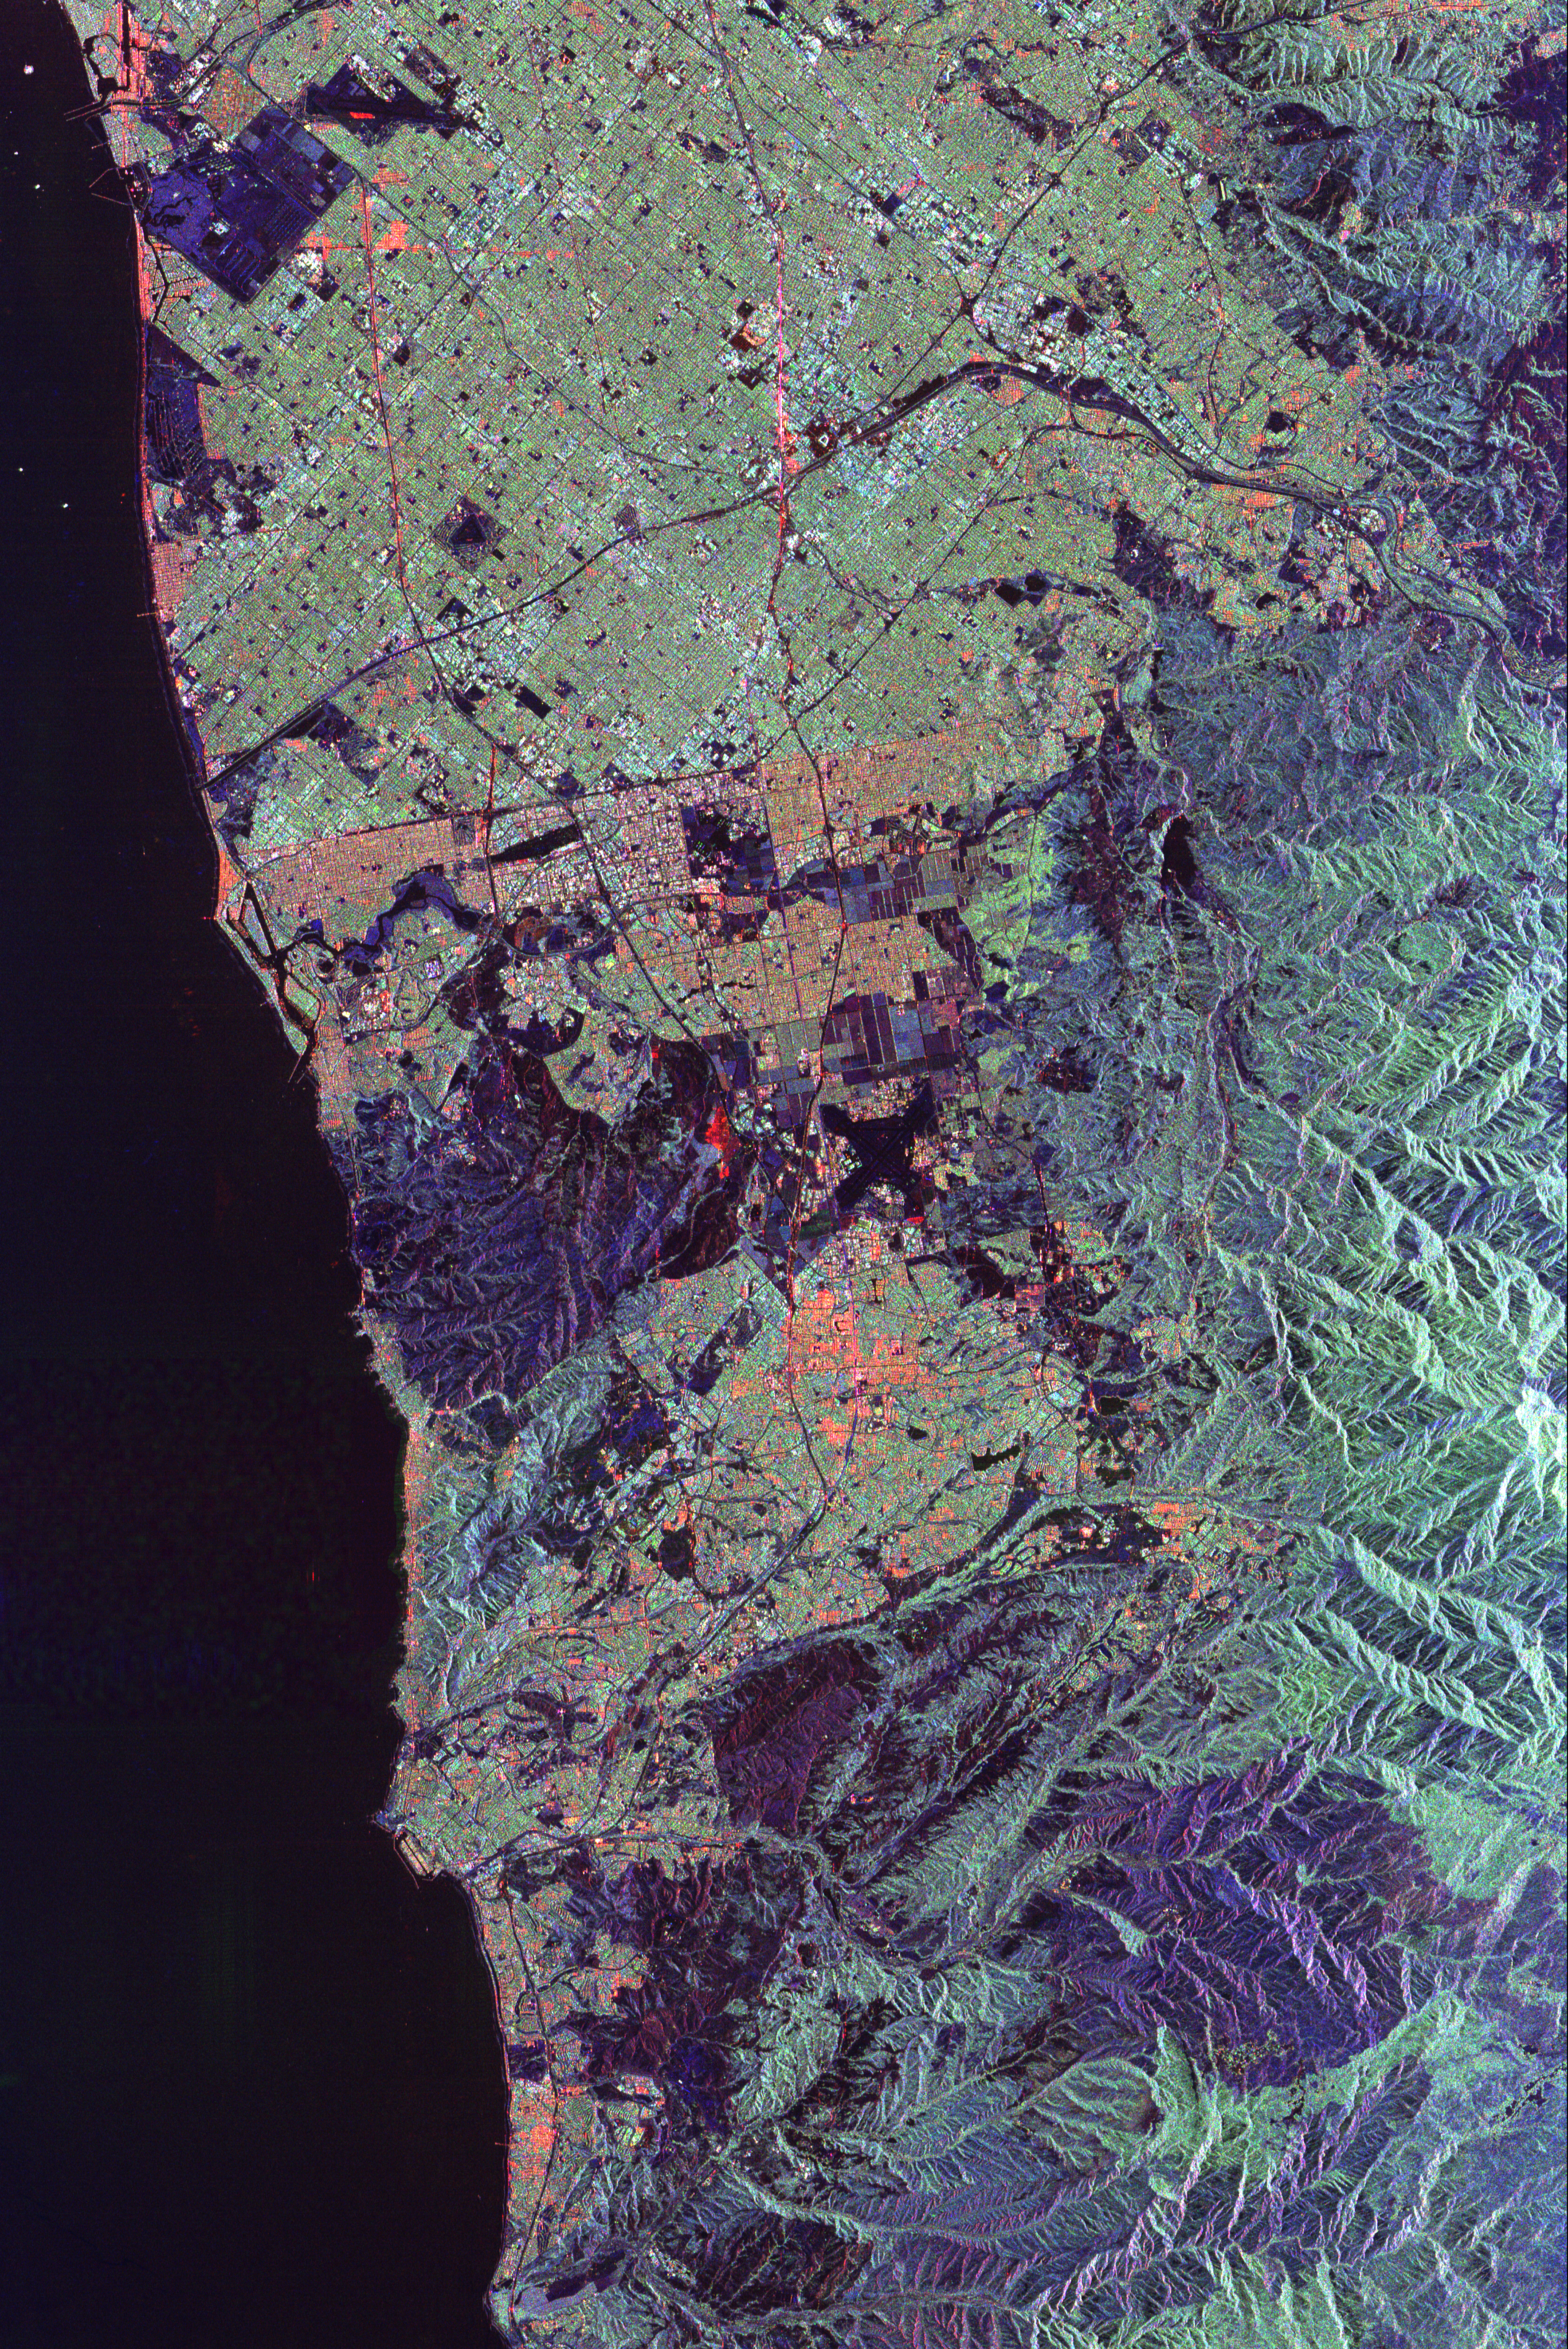

Space Radar Image of Orange County, California (Annotated Version)

This spaceborne radar image of Orange County, Calif., shows the massive urbanization of this rapidly growing region located just south of Los Angeles. Orange County, sandwiched between rugged mountains and the Pacific Ocean, includes the communities of Anaheim, Santa Ana and Huntington Beach. Anaheim Stadium can be seen in the upper center of the image, as a small white ring to the right of a major freeway intersection. The large dark blue rectangular area in the upper left is the Seal Beach Naval Weapons Station and adjacent wildlife refuge. Runways of the El Toro Marine Air Station appear as a black “x” near the center of the image. The large purple area to the left of the Air Station and extending to the coast is the scar left by the Laguna wildfire of October 1993. The sparse vegetation left in the wake of the fire provides a weak source of radar echoes, making the burn areas distinctively dark in the image. Another large burn area, from the Ortega fire of 1993, is seen in the mountains in the lower right of the image.

The image was acquired by the Spaceborne Imaging Radar-C/X-band Synthetic Aperture Radar (SIR-C/X-SAR) onboard the space shuttle Endeavour on October 3, 1994. The image is centered at 33.7 degrees north latitude and 117.7 degrees west longitude. North is toward the upper right. The image shows an area 66.2 kilometers by 44.2 kilometers (41.0 miles by 27.4 miles). The colors are assigned todifferent frequencies and polarizations of the radar as follows: red is L-band, horizontally transmitted, horizontally received; green is L-band, horizontally transmitted, vertically received; blue is C-band, horizontally transmitted, vertically received. SIR-C/X-SAR, a joint mission of the German, Italian and United States space agencies, is part of NASA’s Mission to Planet Earth program.

Credit: NASA/JPL